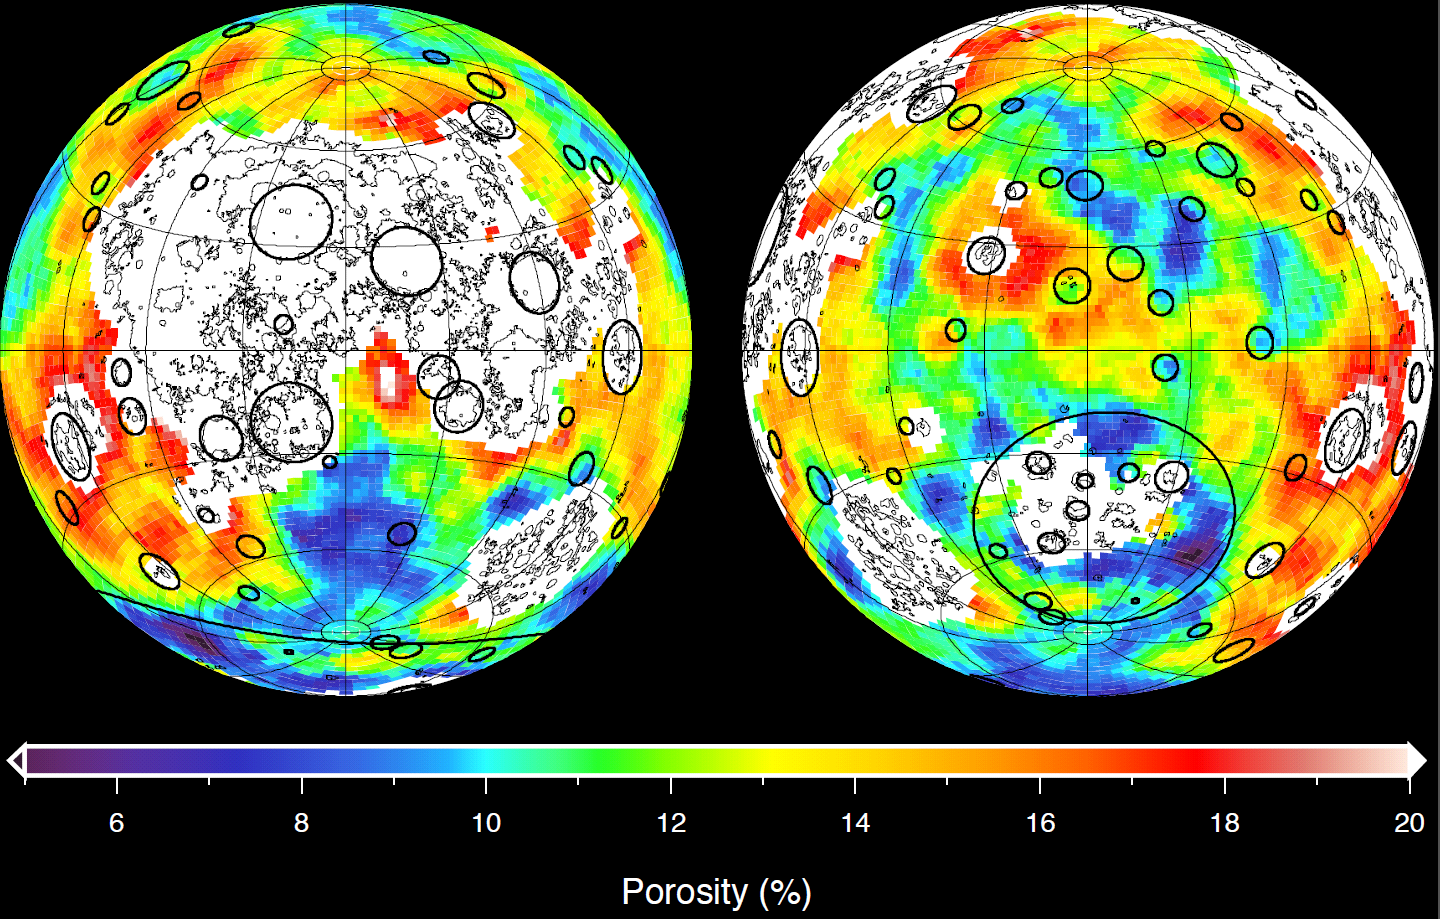

Closer Look at Lunar Highland Crust

This image depicting the porosity of the lunar highland crust was derived using bulk density data from NASA’s GRAIL mission and independent grain density measurements from NASA’s Apollo moon mission samples as well as orbital remote-sensing data. Red corresponds to higher than average porosities and blue corresponds to lower than average porosities. White denotes regions that contain mare basalts (thin lines) and that were not analyzed.

The 12 percent average porosity of the highland crust is a consequence of fractures generated by billions of years of impact cratering. The crustal porosities in the interiors of many impact basins are lower than their surroundings, a result of high temperatures experienced at the time of crater formation. In contrast, the porosities immediately exterior to many impact basins are higher than average as a result of fracturing by impact-generated shock waves and the deposition of impact ejecta.

NASA’s Jet Propulsion Laboratory in Pasadena, Calif., manages the GRAIL mission for NASA’s Science Mission Directorate in Washington. The Massachusetts Institute of Technology, Cambridge, is home to the mission’s principal investigator, Maria Zuber. GRAIL is part of the Discovery Program managed at NASA’s Marshall Space Flight Center in Huntsville, Ala. Lockheed Martin Space Systems in Denver built the spacecraft. The California Institute of Technology in Pasadena manages JPL for NASA.

Credit: NASA/JPL-Caltech/IPGP